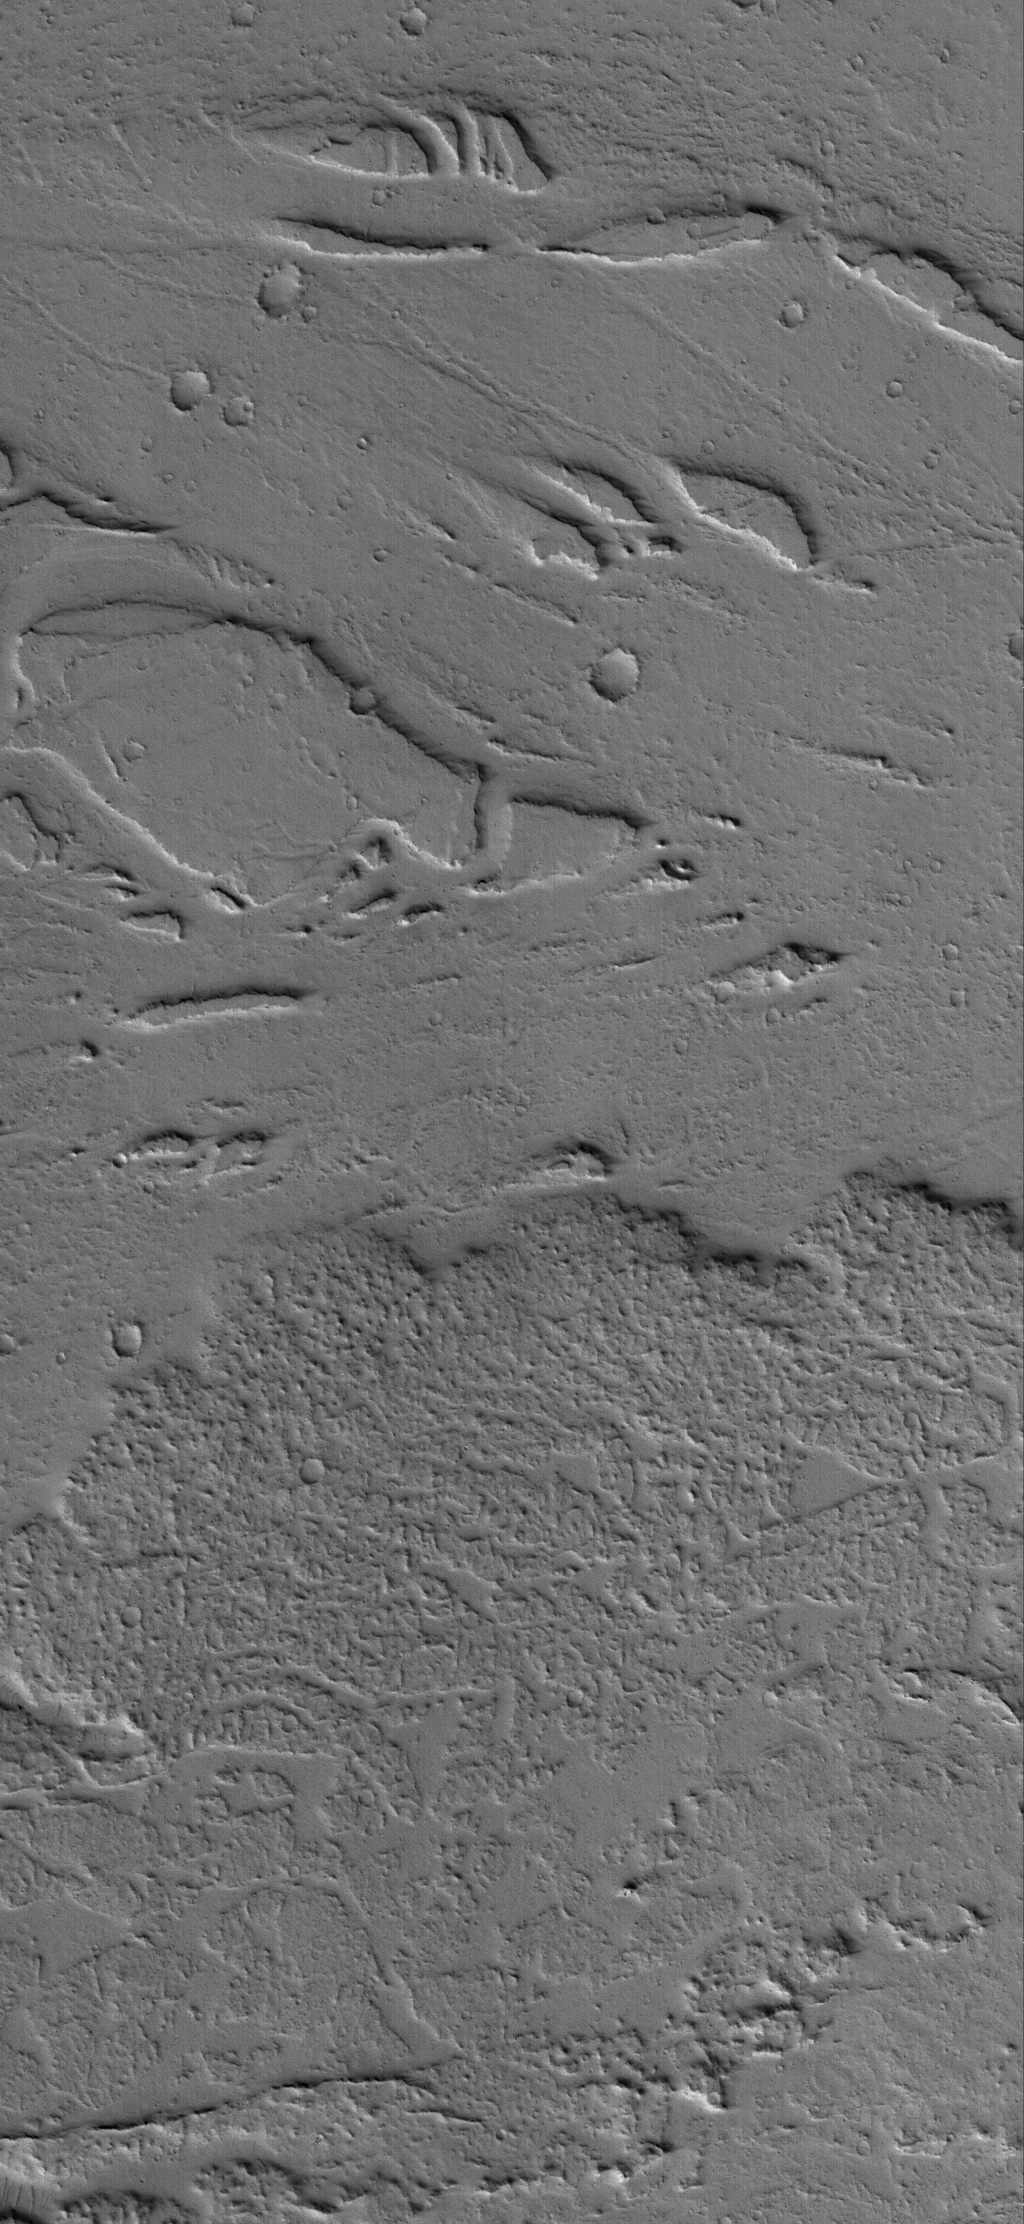

Addition and Subtraction

5 April 2006
This Mars Global Surveyor (MGS) Mars Orbiter Camera (MOC) image shows the margin of a lava flow on a plain northwest of Jovis Tholus, a volcanic construct located in the Tharsis region of Mars. To the north (top) of the lava flow, islands of a material that was once more laterally extensive are present, suggesting that at some time in the past, a great deal of this material was removed by erosion — perhaps a catastrophic flood of water and debris. The lava flow at the south (bottom) came in later, long after the erosional events occurred.

Location near: 20.9°N, 118.9°W
Image width: ~3 km (~1.9 mi)
Illumination from: lower left
Season: Northern Winter

Credit: NASA/JPL/Malin Space Science Systems